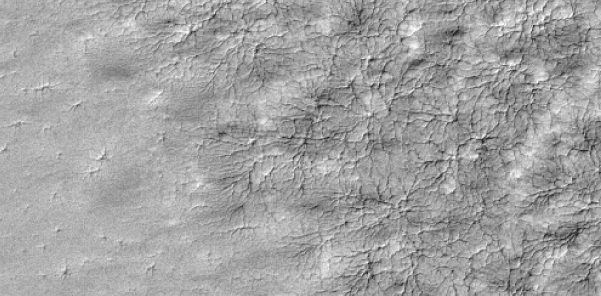

Spider Web Pattern

A delicate pattern, like that of a spider web, appears on top of the Mars residual polar cap, after the seasonal carbon-dioxide ice slab has disappeared. Next spring, these will likely mark the sites of vents when the carbon-dioxide ice cap returns. This Mars Global Surveyor, Mars Orbiter Camera image is about 3-kilometers wide (2-miles).

Credit: NASA/JPL/Malin Space Science Systems